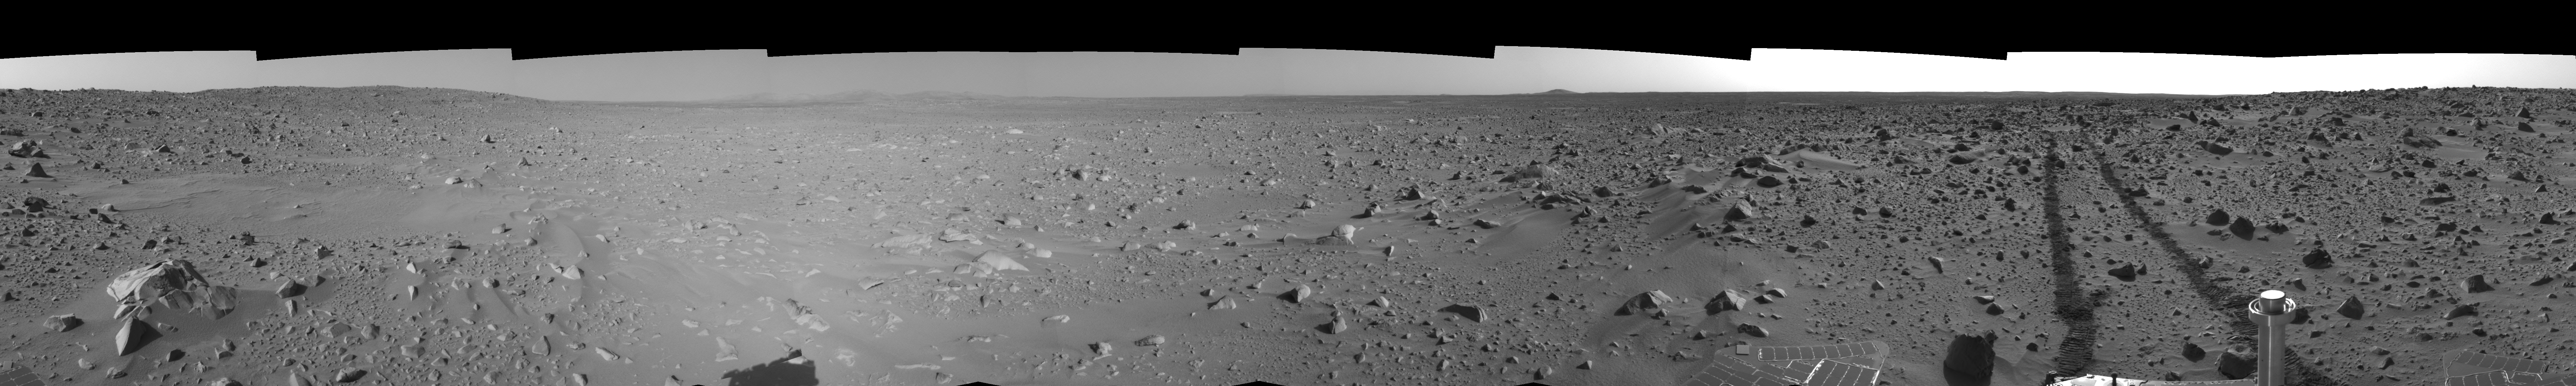

Spirit’s View on Sol 93 (right eye)

This right eye cylindrical-perspective mosaic was created from navigation camera images that NASA’s Mars Exploration Rover Spirit acquired on sol 93 (April 7, 2004). It reveals the martian view from Spirit’s position during the four-sol flight software update that began on sol 94.

See PIA05765 for 3-D view and PIA05766 for left eye view of this right eye cylindrical-perspective mosaic.

Credit: NASA/JPL